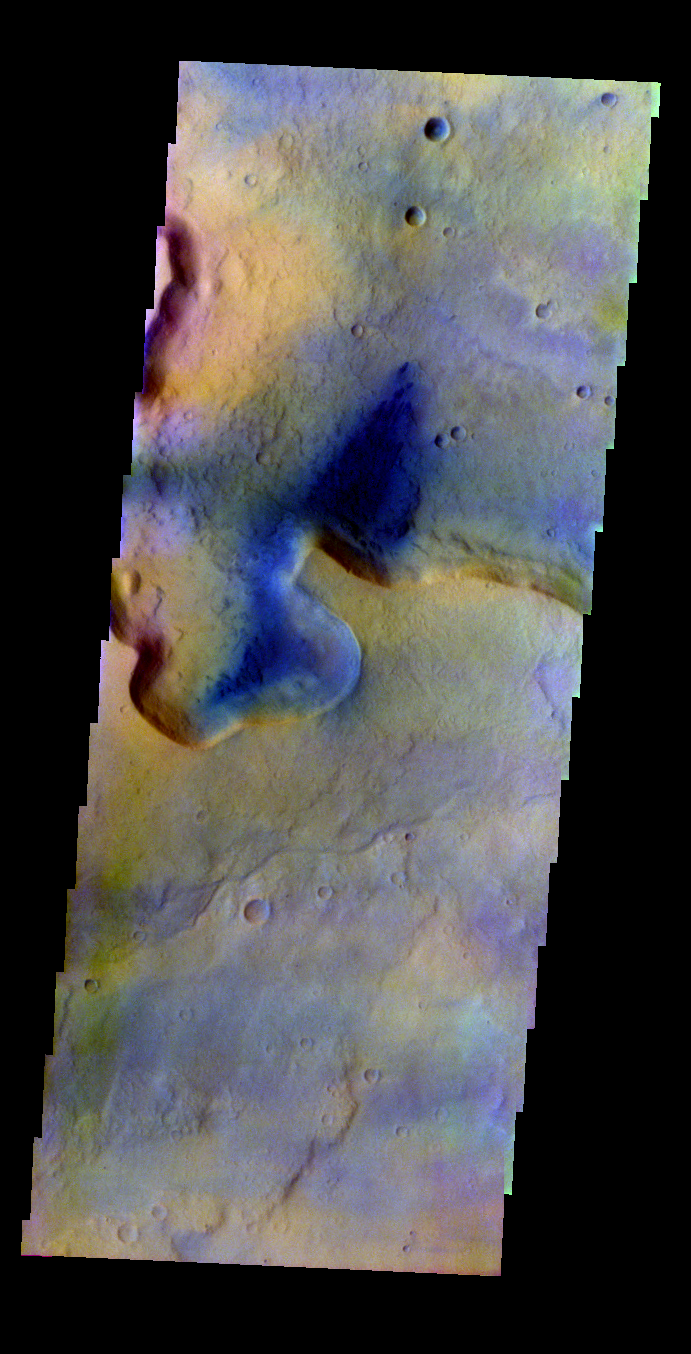

Cliff Face

Released 31 May 2004

This image was collected May 29, 2002 during northern spring season. The local time at the image location was about 3:30 pm. The image shows an area between Isidis Basin and Syrtis Major regions.

The THEMIS VIS camera is capable of capturing color images of the martian surface using its five different color filters. In this mode of operation, the spatial resolution and coverage of the image must be reduced to accommodate the additional data volume produced from the use of multiple filters. To make a color image, three of the five filter images (each in grayscale) are selected. Each is contrast enhanced and then converted to a red, green, or blue intensity image. These three images are then combined to produce a full color, single image. Because the THEMIS color filters don’t span the full range of colors seen by the human eye, a color THEMIS image does not represent true color. Also, because each single-filter image is contrast enhanced before inclusion in the three-color image, the apparent color variation of the scene is exaggerated. Nevertheless, the color variation that does appear is representative of some change in color, however subtle, in the actual scene. Note that the long edges of THEMIS color images typically contain color artifacts that do not represent surface variation.

Image information: VIS instrument. Latitude 14, Longitude 79.1 East (28.9 West). 38 meter/pixel resolution.

Note: this THEMIS visual image has not been radiometrically nor geometrically calibrated for this preliminary release. An empirical correction has been performed to remove instrumental effects. A linear shift has been applied in the cross-track and down-track direction to approximate spacecraft and planetary motion. Fully calibrated and geometrically projected images will be released through the Planetary Data System in accordance with Project policies at a later time.

NASA’s Jet Propulsion Laboratory manages the 2001 Mars Odyssey mission for NASA’s Office of Space Science, Washington, D.C. The Thermal Emission Imaging System (THEMIS) was developed by Arizona State University, Tempe, in collaboration with Raytheon Santa Barbara Remote Sensing. The THEMIS investigation is led by Dr. Philip Christensen at Arizona State University. Lockheed Martin Astronautics, Denver, is the prime contractor for the Odyssey project, and developed and built the orbiter. Mission operations are conducted jointly from Lockheed Martin and from JPL, a division of the California Institute of Technology in Pasadena.

Credit: NASA/JPL/Arizona State University